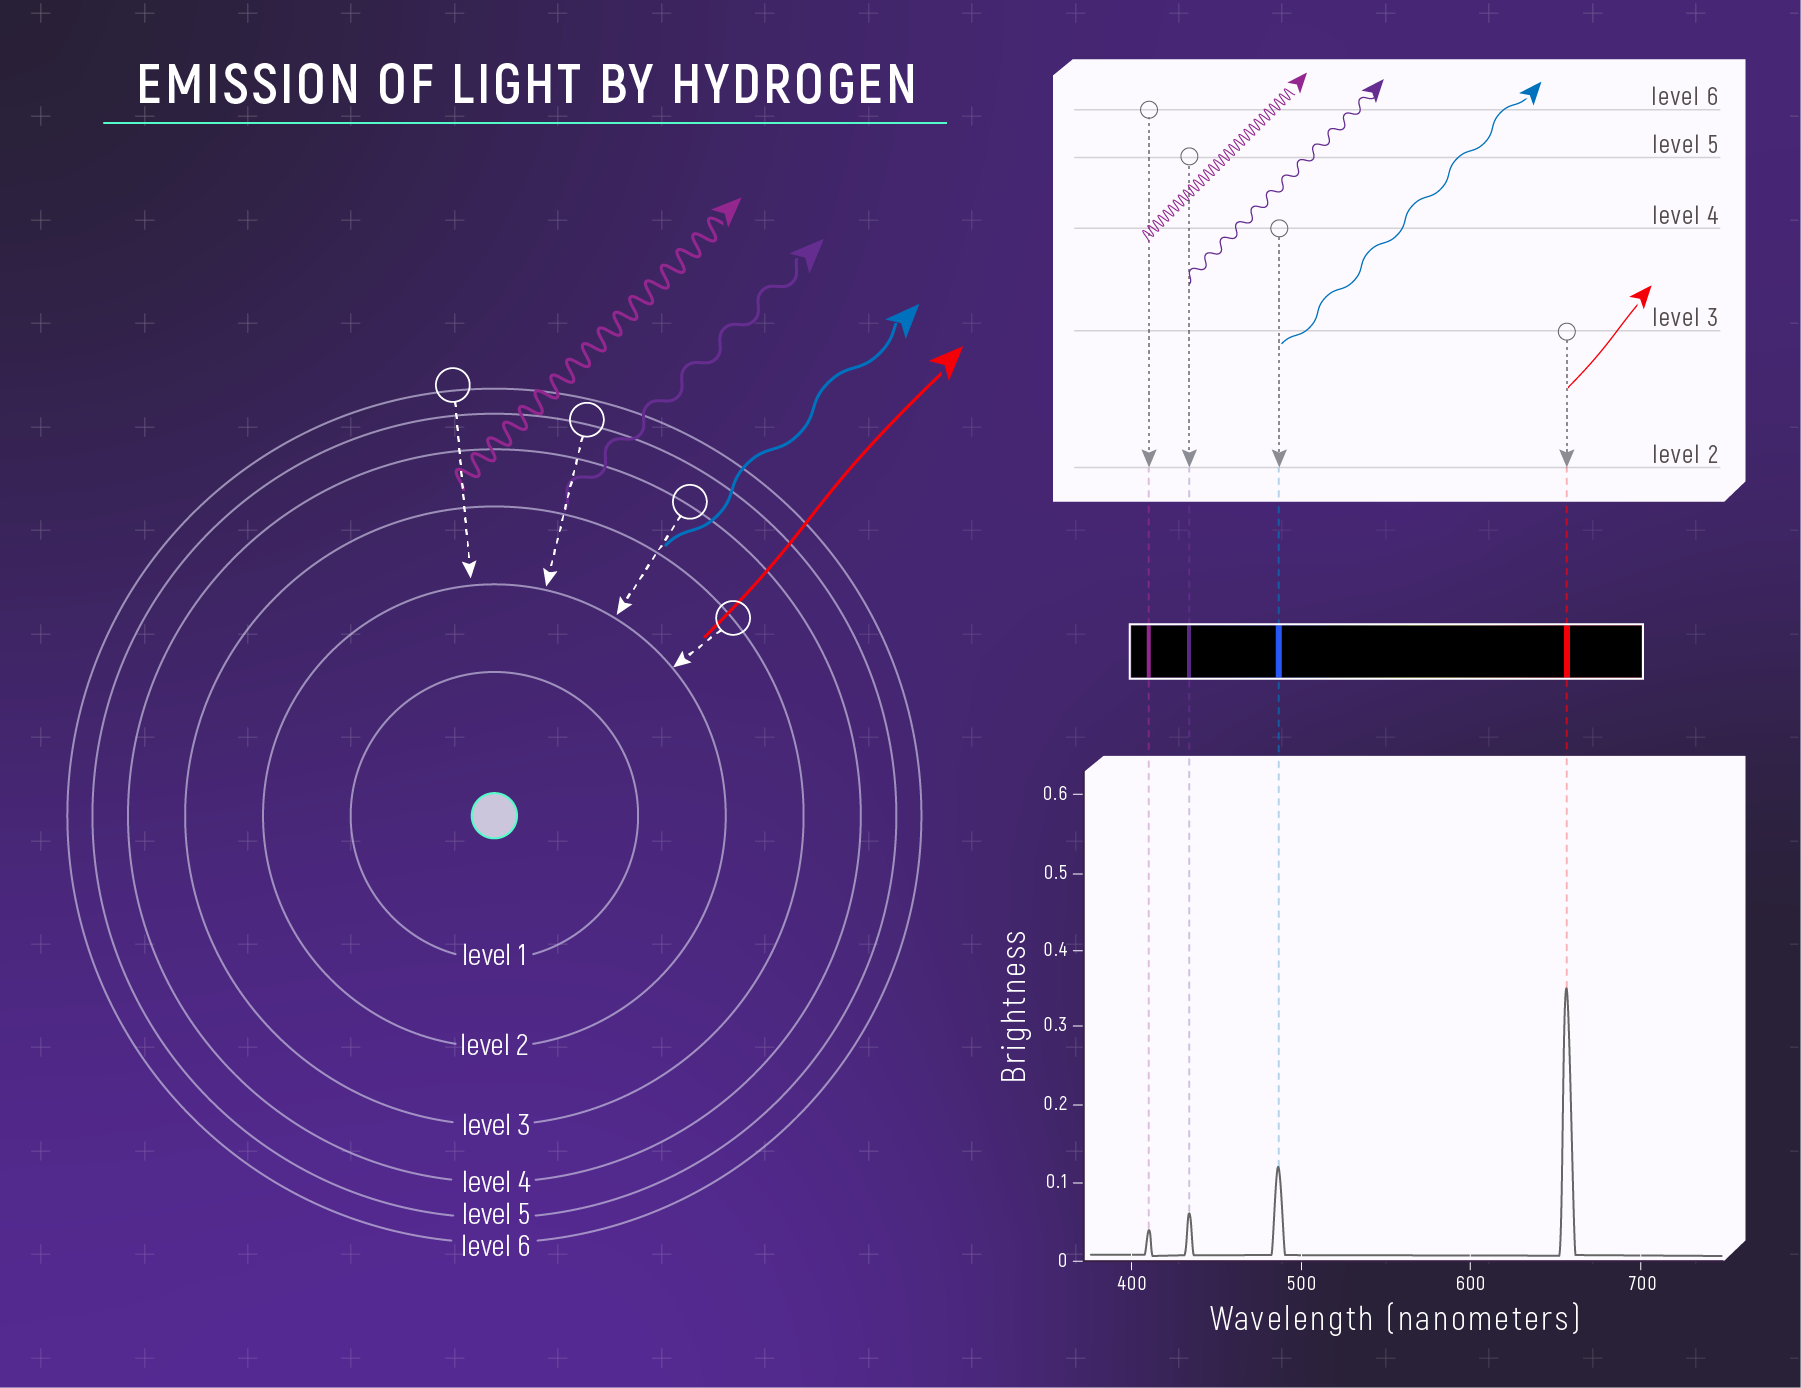

Emission of Light by Hydrogen

The relationship between a hydrogen atom and its emission spectrum. (Left) A simple model of a hydrogen atom showing four of the many possible “drops” the electron could make when it emits light. (Right) The relationship between the electron drop and the specific wavelengths of light that the atom emits. When an electron drops down from one energy level to another, it emits a very specific wavelength of light (i.e., it emits a photon with a specific energy). The farther the drop, the shorter the wavelength and the higher the energy of the photon. Wavelengths that are emitted appear as bright lines in the spectrum. This illustration shows a set of drops that correspond to emission of visible wavelengths (the Balmer Series).

Credit: Illustration: NASA, ESA, CSA, Leah Hustak (STScI)